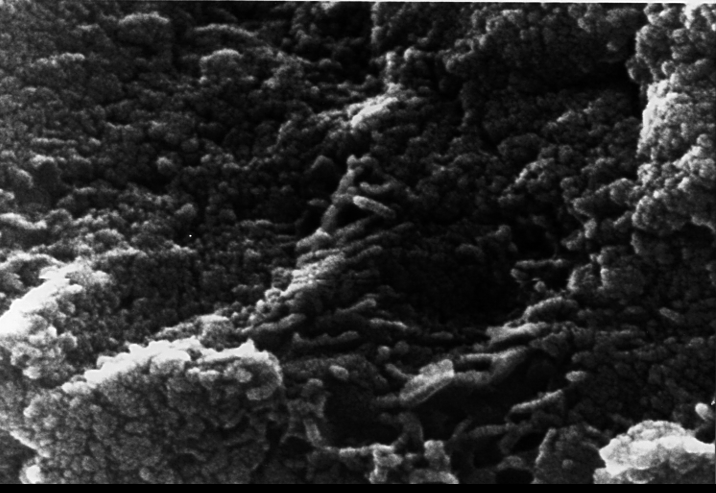

Mars Life? – Microscopic Tubular Structures

This electron microscope image shows tubular structures of likely Martian origin. These structures are very similar in size and shape to extremely tiny microfossils found in some Earth rocks. This photograph is part of a report by a NASA research team published in the Aug. 16, 1996, issue of the journal Science. A two-year investigation by the team found organic molecules, mineral features characteristic of biological activity and possible microscopic fossils such as these inside of an ancient Martian rock that fell to Earth as a meteorite. The largest possible fossils are less than 1/100th the diameter of a human hair in size while most are ten times smaller.

A NASA research team of scientists at the Johnson Space Center and at Stanford University has found evidence that strongly suggests primitive life may have existed on Mars more than 3.6 billion years ago. The NASA-funded team found the first organic molecules thought to be of Martian origin; several mineral features characteristic of biological activity; and possible microscopic fossils of primitive, bacteria-like organisms inside of an ancient Martian rock that fell to Earth as a meteorite. This array of indirect evidence of past life will be reported in the Aug. 16 issue of the journal Science, presenting the investigation to the scientific community at large to reach a future consensus that will either confirm or deny the team’s conclusion.

Credit: NASA/JSC/Stanford University